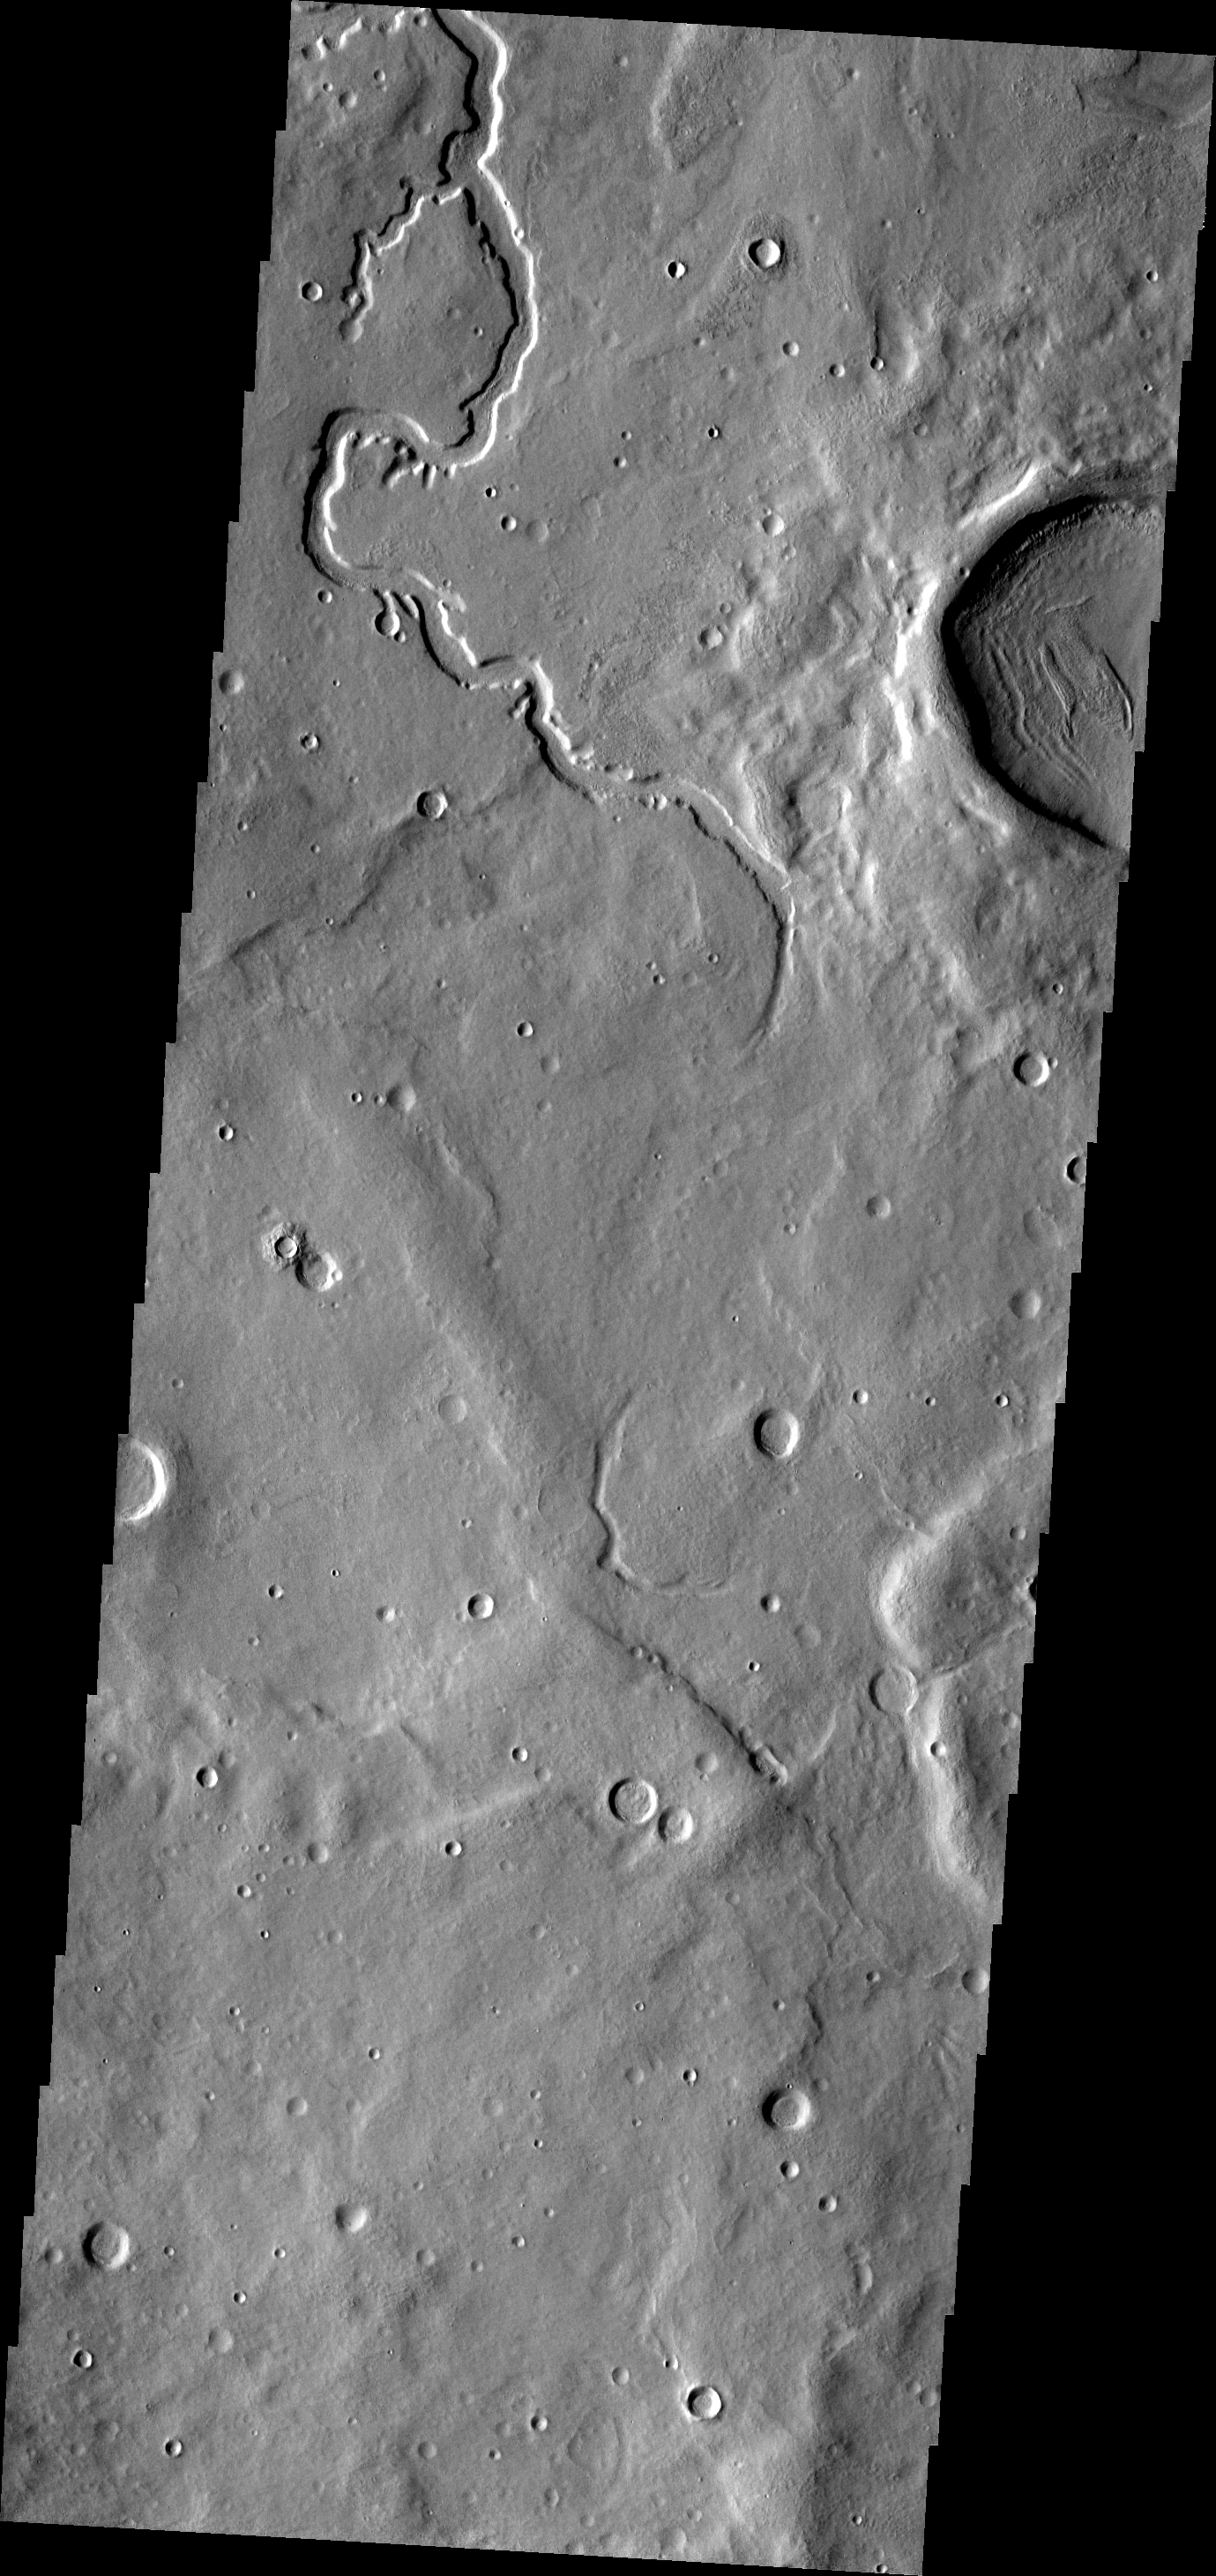

Channel

This unnamed channel is located in Terra Sabaea.

Image information: VIS instrument. Latitude 36.2N, Longitude 37.0E. 19 meter/pixel resolution.

Please see the THEMIS Data Citation Note for details on crediting THEMIS images.

Note: this THEMIS visual image has not been radiometrically nor geometrically calibrated for this preliminary release. An empirical correction has been performed to remove instrumental effects. A linear shift has been applied in the cross-track and down-track direction to approximate spacecraft and planetary motion. Fully calibrated and geometrically projected images will be released through the Planetary Data System in accordance with Project policies at a later time.

NASA’s Jet Propulsion Laboratory manages the 2001 Mars Odyssey mission for NASA’s Office of Space Science, Washington, D.C. The Thermal Emission Imaging System (THEMIS) was developed by Arizona State University, Tempe, in collaboration with Raytheon Santa Barbara Remote Sensing. The THEMIS investigation is led by Dr. Philip Christensen at Arizona State University. Lockheed Martin Astronautics, Denver, is the prime contractor for the Odyssey project, and developed and built the orbiter. Mission operations are conducted jointly from Lockheed Martin and from JPL, a division of the California Institute of Technology in Pasadena.

Credit: NASA/JPL/ASU